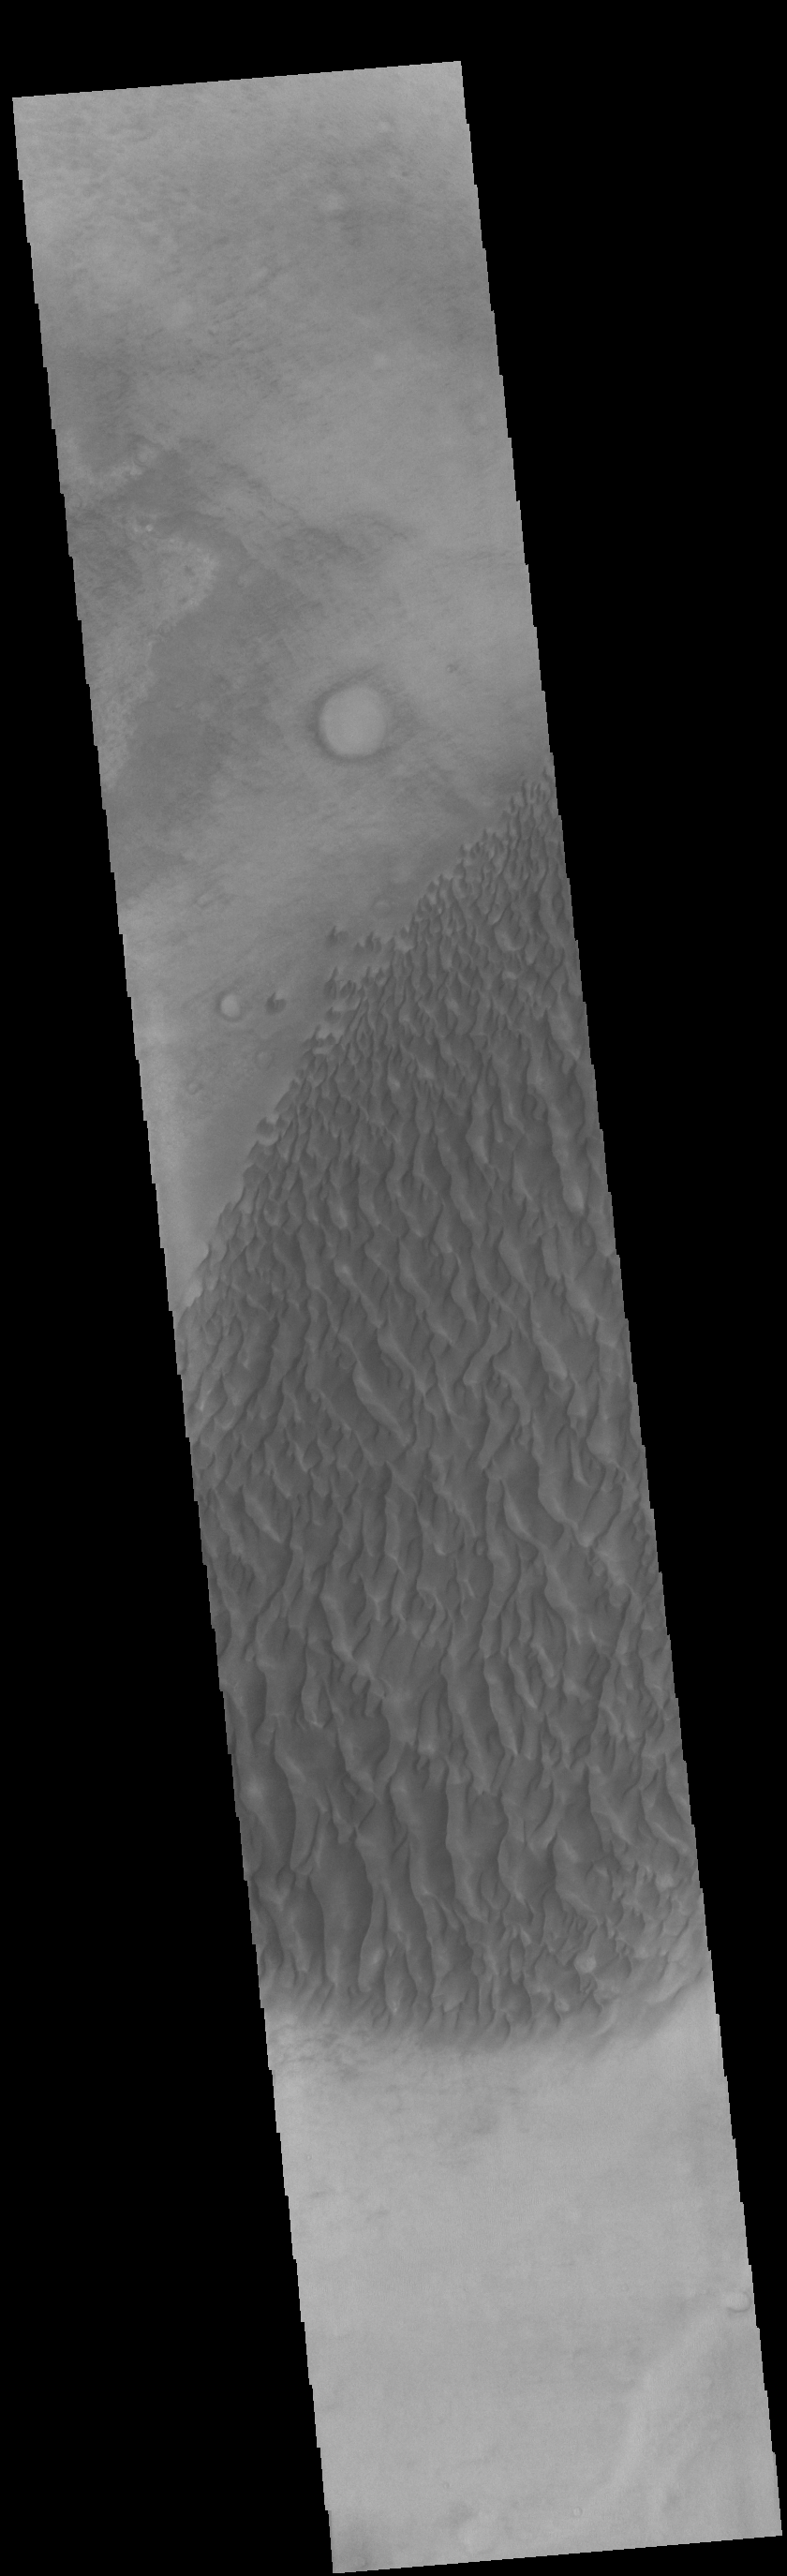

Proctor Crater Dunes

This image displays sand dunes within Proctor Crater. These dunes are composed of basaltic sand that has collected in the bottom of the crater. The topographic depression of the crater forms a sand trap that prevents the sand from escaping. Dune fields are common in the bottoms of craters on Mars and appear as dark splotches that lean up against the downwind walls of the craters. Dunes are useful for studying both the geology and meteorology of Mars. The sand forms by erosion of larger rocks, but it is unclear when and where this erosion took place on Mars or how such large volumes of sand could be formed. The dunes also indicate the local wind directions by their morphology. In this case, there are few clear slipfaces that would indicate the downwind direction. The crests of the dunes also typically run north-south in the image. This dune form indicates that there are probably two prevailing wind directions that run east and west (left to right and right to left).

Credit: NASA/JPL-Caltech/ASU